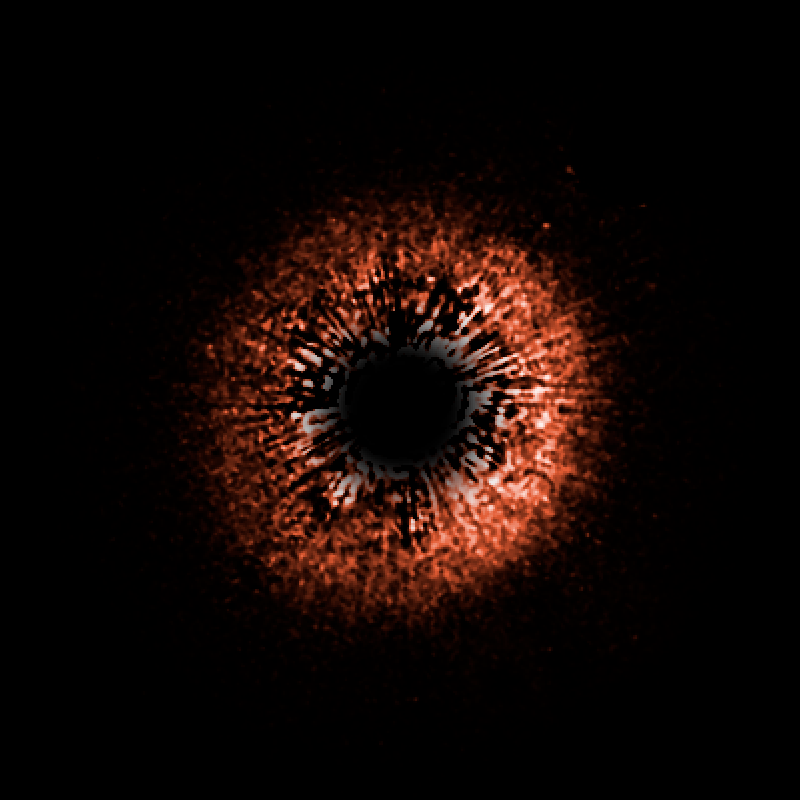

Planetary Debris Disk Encircling Yellow Dwarf Star HD 107146

This is a false-color view of a planetary debris disk encircling the star HD 107146, a yellow dwarf star very similar to our Sun, though it is much younger (between 30 and 250 million years old, compared to the almost 5 billion years age of the Sun). The star is 88 light-years away from Earth. This is the only disk to have been imaged around a star so much like our own. The slight difference in brightness on one side of the disk is due to the fact that small dust particles scatter more light when they are between Earth and the star, rather than behind the star. This suggests that the bright side is closer to us. The disk is redder than the star whose light it reflects, indicating that it contains grains one two-thousandth of a millimeter in size (about 100 times smaller than household dust).

Our Sun is believed to have a ring of dust around it, lying just beyond the orbit of Neptune, although it is ten times narrower than the one around HD 107146. Our solar system also has between 1,000 and 10,000 times less dust. The size of the ring, its the thickness, and the amount of dust make it unlikely that HD 107146 will ever evolve into a system like our own. This is interesting, as it shows that the planetary systems around the same kind of stars may have very different evolutionary paths.

Credit: NASA, ESA, D.R. Ardila (JHU), D.A. Golimowski (JHU), J.E. Krist (STScI/JPL), M. Clampin (NASA/GSFC), J.P. Williams (UH/IfA), J.P. Blakeslee (JHU), H.C. Ford (JHU), G.F. Hartig (STScI), G.D. Illingworth (UCO-Lick) and the ACS Science Team